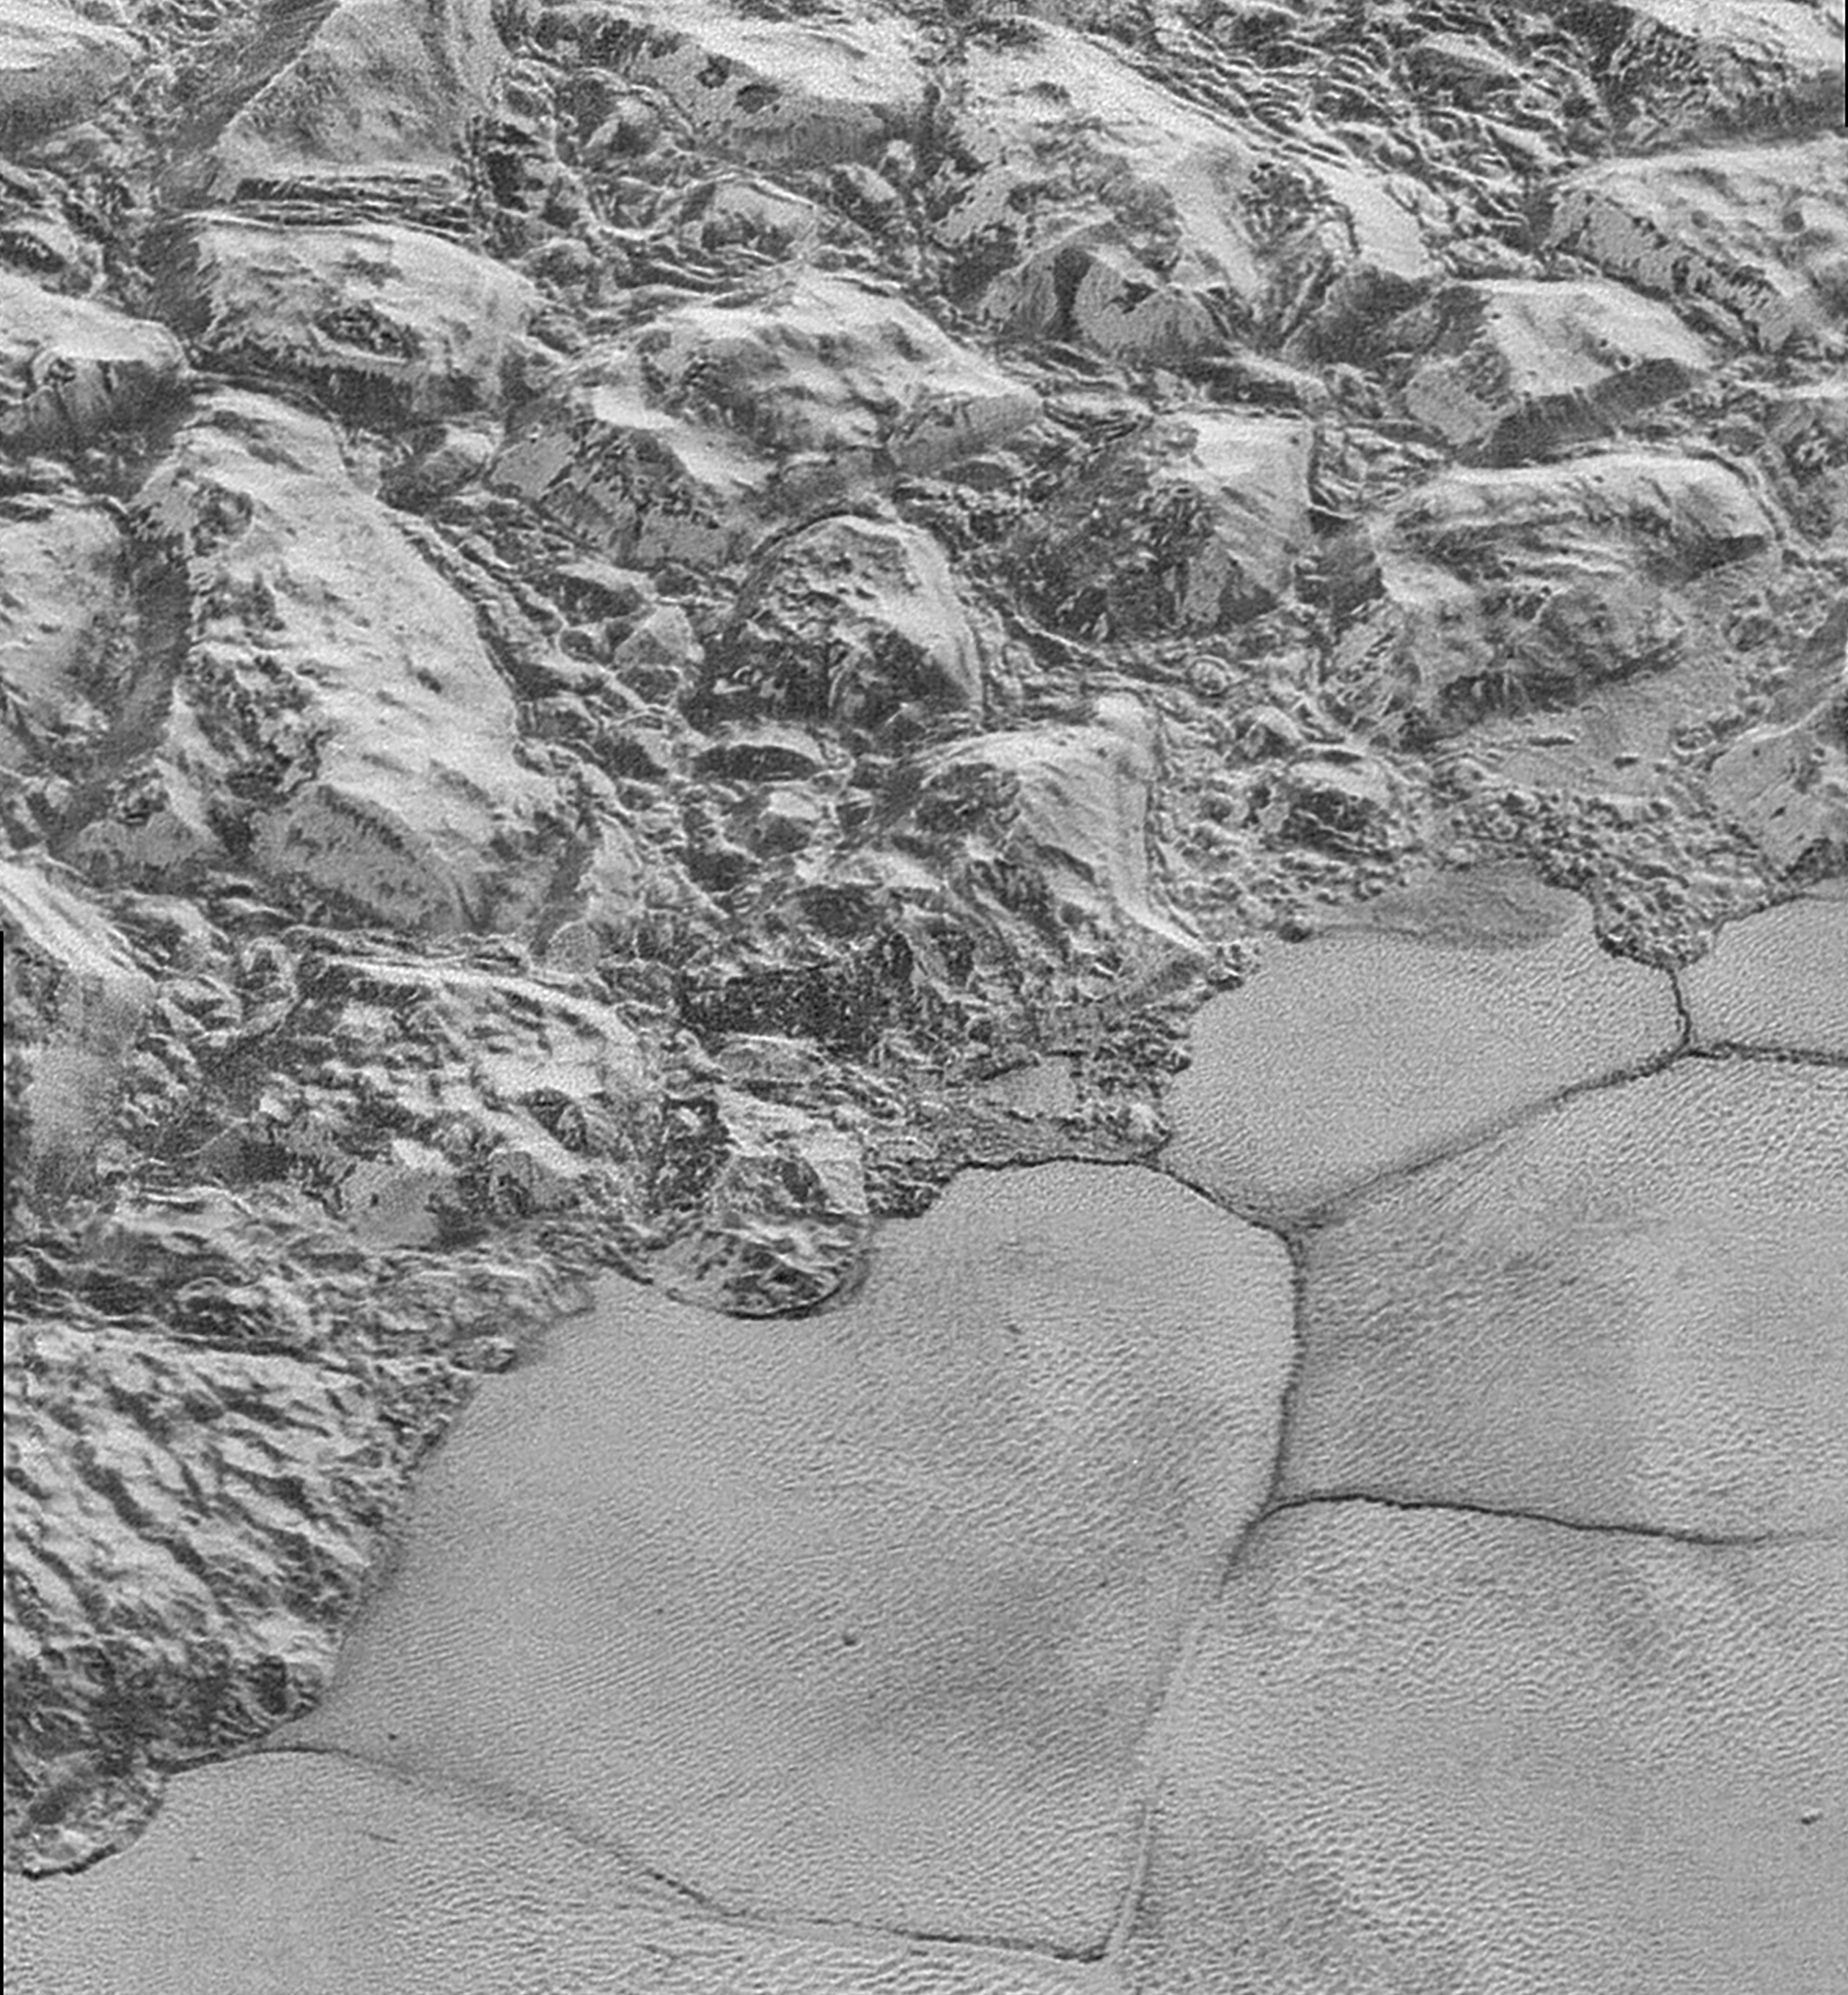

The Mountainous Shoreline of Sputnik Planum

In this highest-resolution image from NASA’s New Horizons spacecraft, great blocks of Pluto’s water-ice crust appear jammed together in the informally named al-Idrisi mountains. Some mountain sides appear coated in dark material, while other sides are bright. Several sheer faces appear to show crustal layering, perhaps related to the layers seen in some of Pluto’s crater walls. Other materials appear crushed between the mountains, as if these great blocks of water ice, some standing as much as 1.5 miles high, were jostled back and forth. The mountains end abruptly at the shoreline of the informally named Sputnik Planum, where the soft, nitrogen-rich ices of the plain form a nearly level surface, broken only by the fine trace work of striking, cellular boundaries and the textured surface of the plain’s ices (which is possibly related to sunlight-driven ice sublimation). This view is about 50 miles wide. The top of the image is to Pluto’s northwest.

These images were made with the telescopic Long Range Reconnaissance Imager (LORRI) aboard New Horizons, in a timespan of about a minute centered on 11:36 UT on July 14 — just about 15 minutes before New Horizons’ closest approach to Pluto — from a range of just 10,000 miles (17,000 kilometers). They were obtained with an unusual observing mode; instead of working in the usual “point and shoot,” LORRI snapped pictures every three seconds while the Ralph/Multispectral Visual Imaging Camera (MVIC) aboard New Horizons was scanning the surface. This mode requires unusually short exposures to avoid blurring the images.

The Johns Hopkins University Applied Physics Laboratory in Laurel, Maryland, designed, built, and operates the New Horizons spacecraft, and manages the mission for NASA’s Science Mission Directorate. The Southwest Research Institute, based in San Antonio, leads the science team, payload operations and encounter science planning. New Horizons is part of the New Frontiers Program managed by NASA’s Marshall Space Flight Center in Huntsville, Alabama.

Credit: NASA/Johns Hopkins University Applied Physics Laboratory/Southwest Research Institute